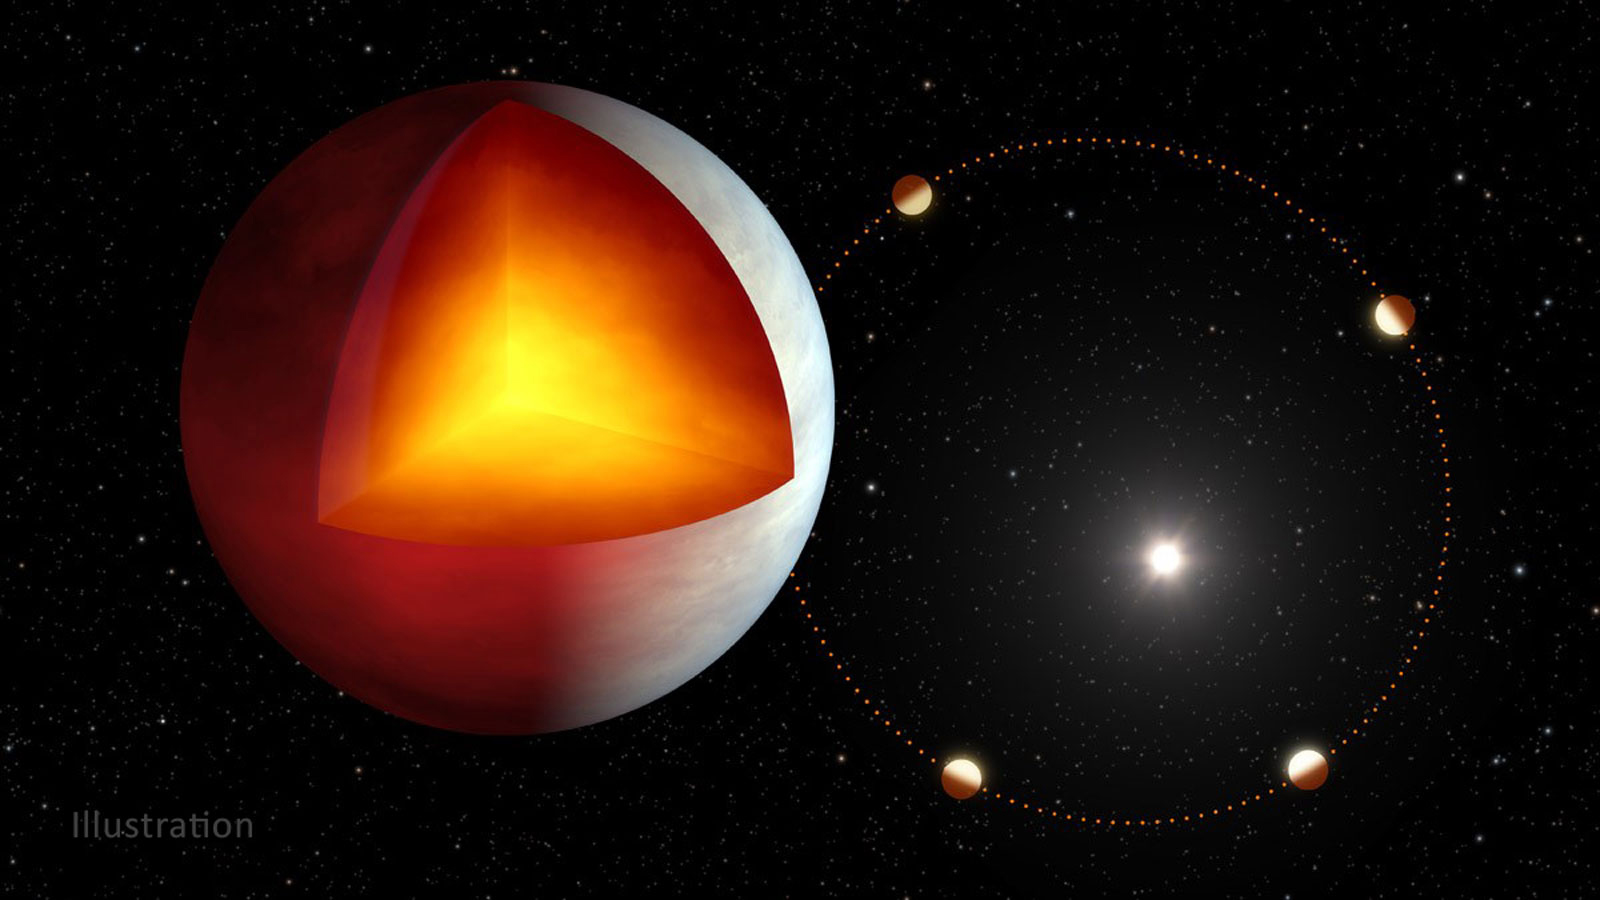

Exoplanet XO-3b Illustration

Planet XO-3b has an internal source of heat, possibly from tidal heating, which is caused by the squeezing of the planet’s interior by the gravity of its parent star. This could be increased by the planet’s slightly elliptical orbit (shown on the right), meaning it’s more oval-shaped than circular.

The entire body of scientific data collected by Spitzer during its lifetime is available to the public via the Spitzer data archive, housed at the Infrared Science Archive at IPAC at Caltech in Pasadena, California. JPL, a division of Caltech, managed Spitzer mission operations for NASA’s Science Mission Directorate in Washington. Science operations were conducted at the Spitzer Science Center at IPAC at Caltech. Spacecraft operations were based at Lockheed Martin Space in Littleton, Colorado.

NASA’s Jet Propulsion Laboratory, Pasadena, Calif., manages the Spitzer Space Telescope mission for NASA’s Science Mission Directorate, Washington. Science operations are conducted at the Spitzer Science Center at the California Institute of Technology, also in Pasadena. Caltech manages JPL for NASA.

Credit: NASA/JPL-Caltech